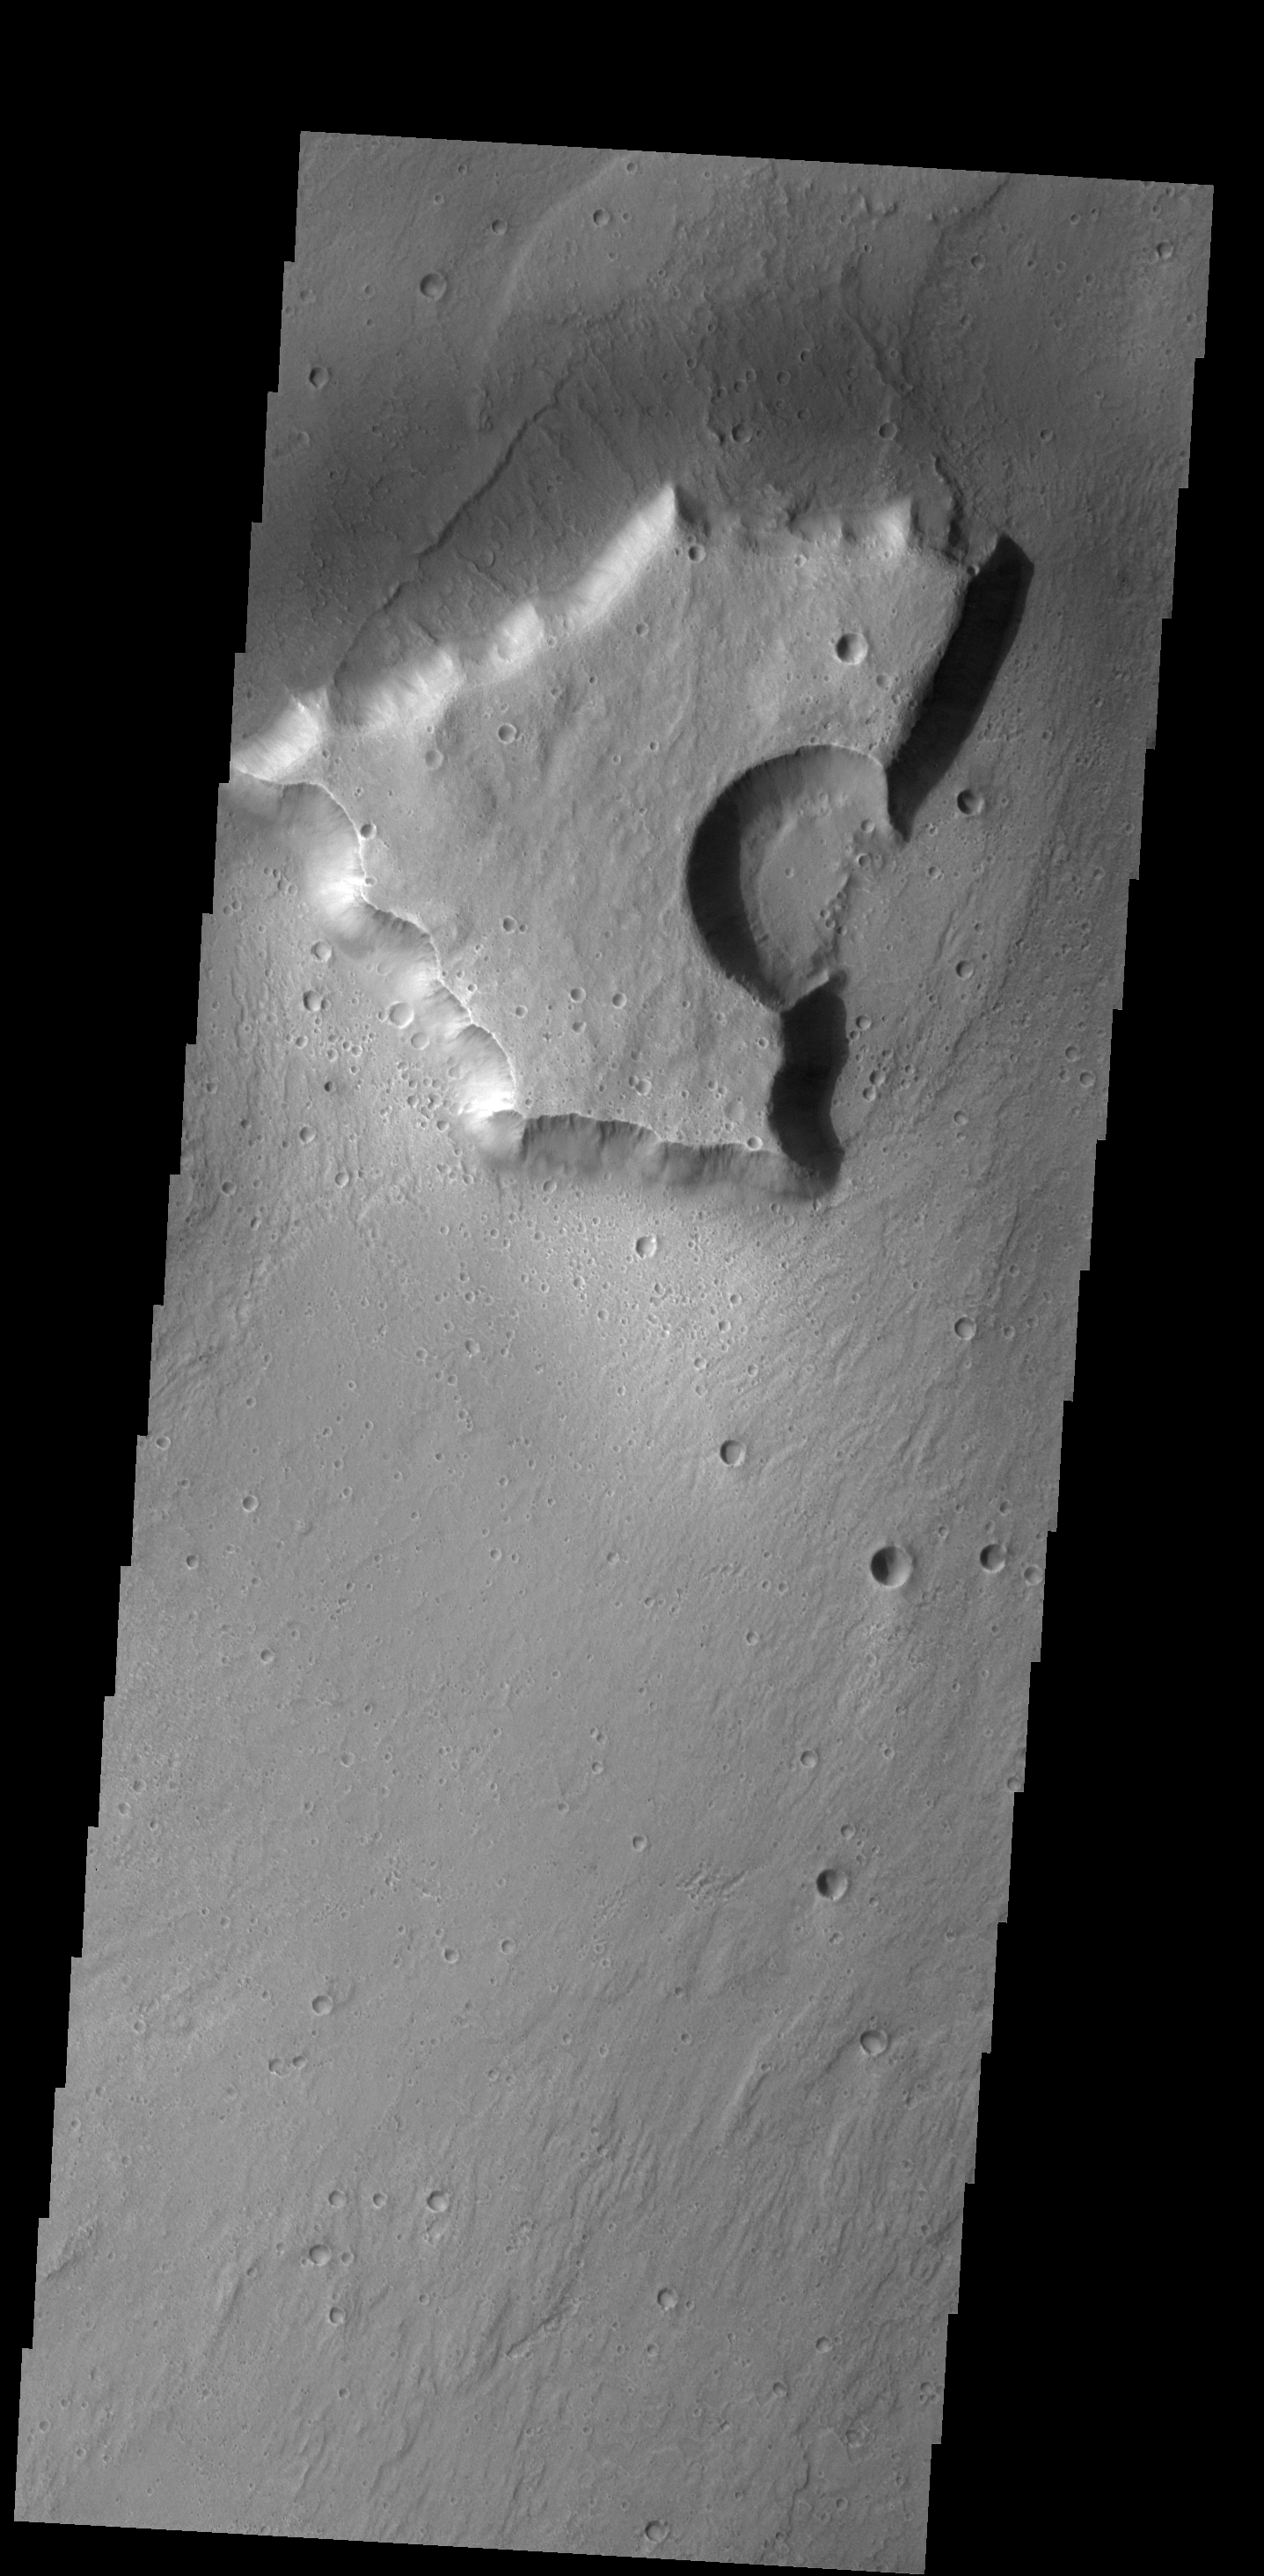

THEMIS Art #127

Do you see what I see? Looks like a deep water fish is yelling at me!

Credit: NASA/JPL-Caltech/ASU